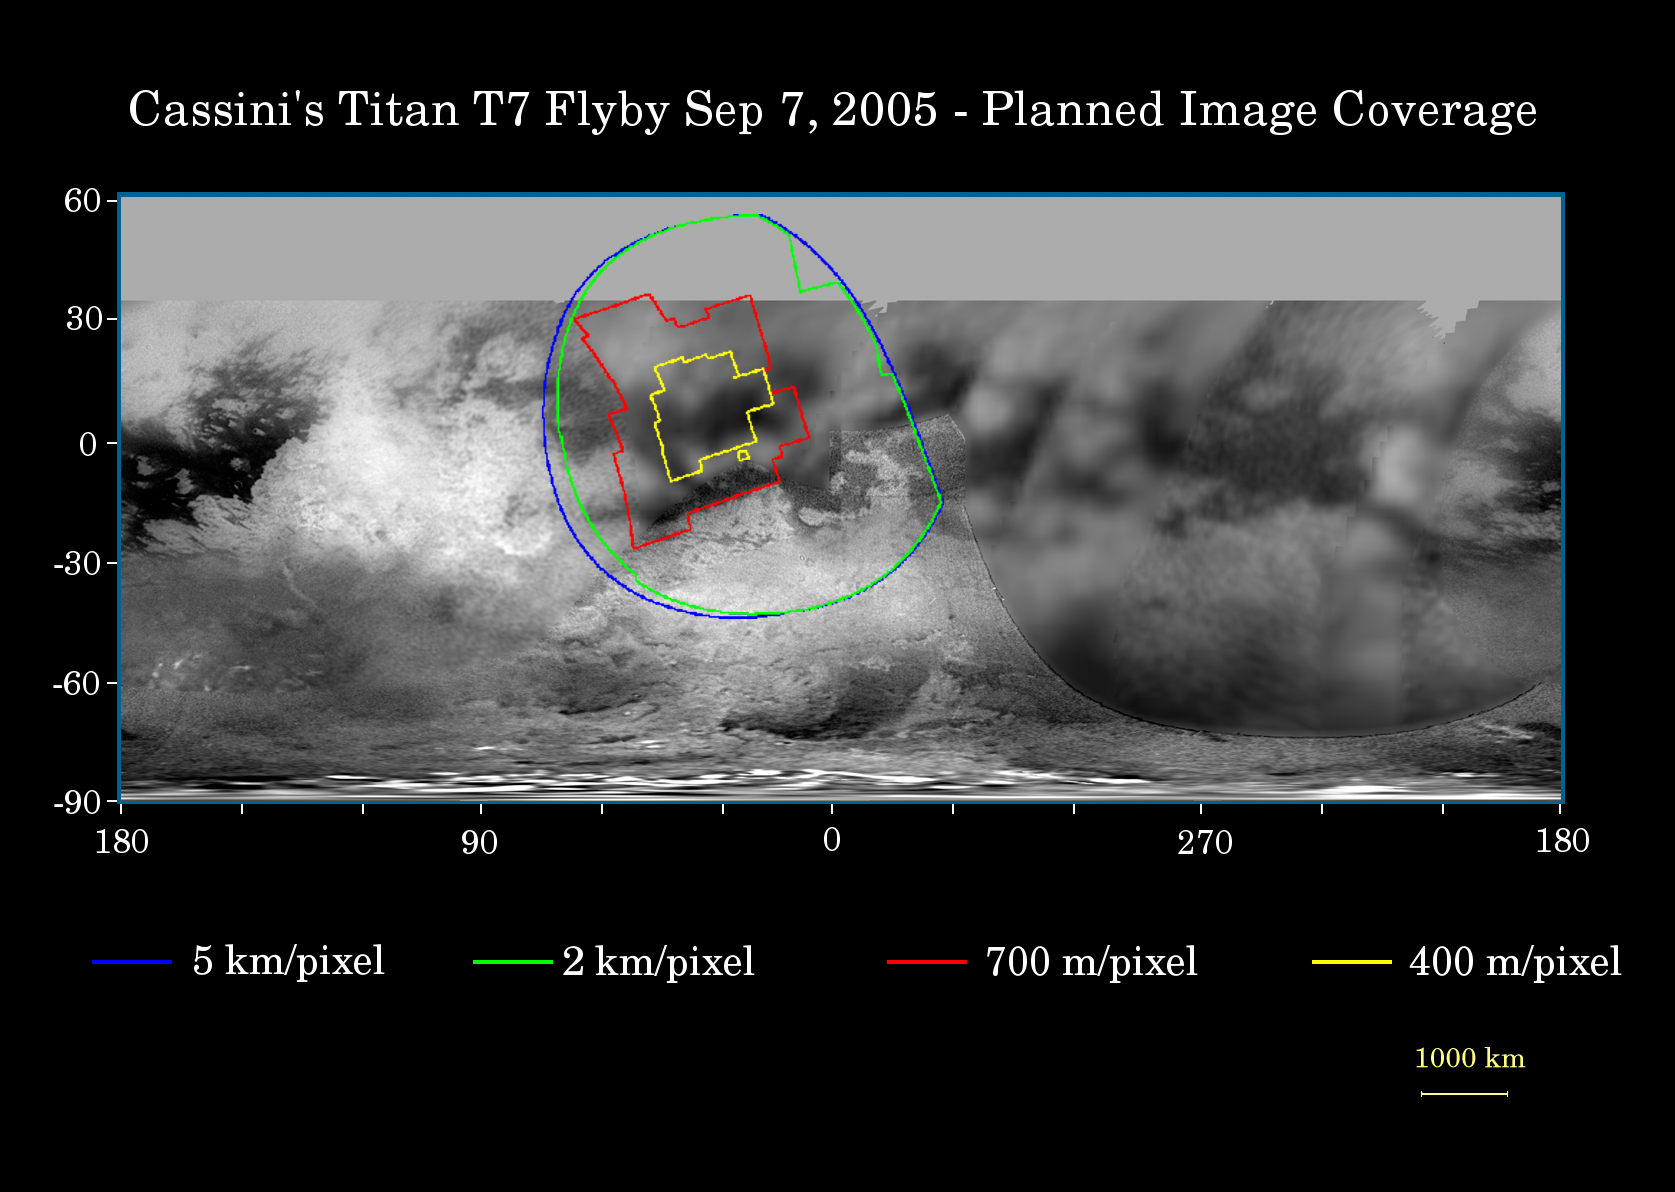

Cassini’s Sept. 7, 2005, Titan Flyby

This map of Titan’s surface illustrates the regions that will be imaged by Cassini during the spacecraft’s close flyby of Titan on Sept. 7, 2005. At closest approach, the spacecraft is expected to pass approximately 1,075 kilometers (670 miles) above the moon’s surface. This is Cassini’s eighth flyby of Titan out of 45 flybys planned in the four-year tour.

The colored lines delineate the regions that will be imaged at differing resolutions.

Zooming-in closer to Titan than during its previous pass two weeks earlier, Cassini camera coverage again focuses on the region known informally as “the H.” Some of the narrow-angle camera images Cassini takes during this close flyby will be composited into high-resolution mosaics, similar to PIA06222.

This encounter also should provide an excellent view of Bazaruto Facula and its central 80-kilometer-wide (50-mile) crater, seen in PIA06234.

The map shows only brightness variations on Titan’s surface (the illumination is such that there are no shadows and no shading due to topographic variations). Previous observations indicate that due to Titan’s thick, hazy atmosphere, the sizes of surface features that can be resolved are a few to five times larger than the actual pixel scale labeled on the map.

The images for this global map were obtained using a narrow band filter centered at 938 nanometers – a near-infrared wavelength (invisible to the human eye) at which light can penetrate Titan’s atmosphere to reach the surface and return through the atmosphere to be detected by the camera. The images have been processed to enhance surface details.

The Cassini-Huygens mission is a cooperative project of NASA, the European Space Agency and the Italian Space Agency. The Jet Propulsion Laboratory, a division of the California Institute of Technology in Pasadena, manages the mission for NASA’s Science Mission Directorate, Washington, D.C. The Cassini orbiter was designed, developed and assembled at JPL.

Credit: NASA/JPL/Space Science Institute